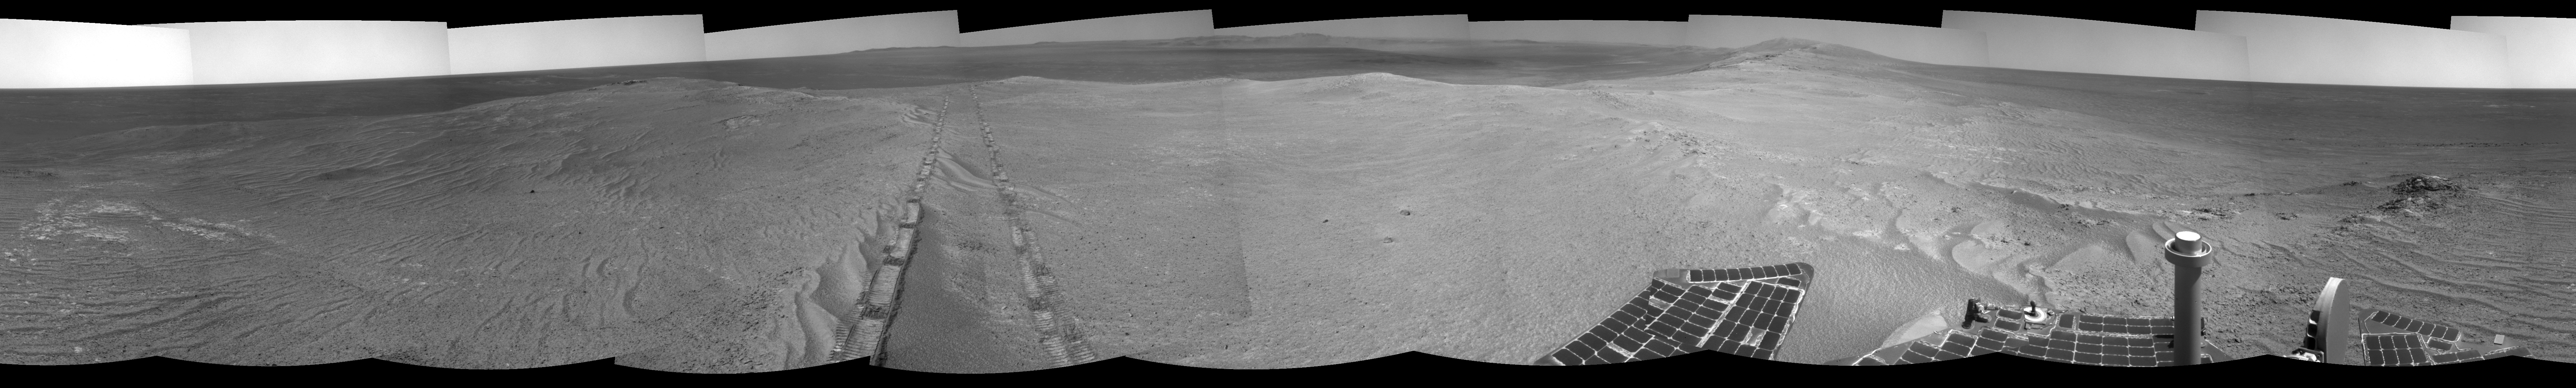

Opportunity’s Tracks Near Crater Rim Ridgeline

The component images for this 360-degree panorama were taken by the navigation camera on NASA’s Mars Exploration Rover Opportunity after the rover drove about 97 feet (29.5 meters) during the mission’s 3,642nd Martian day, or sol (April 22, 2014). The rover drove southwestward that sol, so the tracks from this end-of-drive position recede toward the northeast. For scale, the distance between the two parallel tracks is about 3.3 feet (1 meter).

The position is just west of the ridgeline of the west rim of Endeavour Crater.

A stereo anaglyph of this image is available at PIA18099.

JPL manages the Mars Exploration Rover Project for NASA’s Science Mission Directorate in Washington.

Credit: NASA/JPL-Caltech